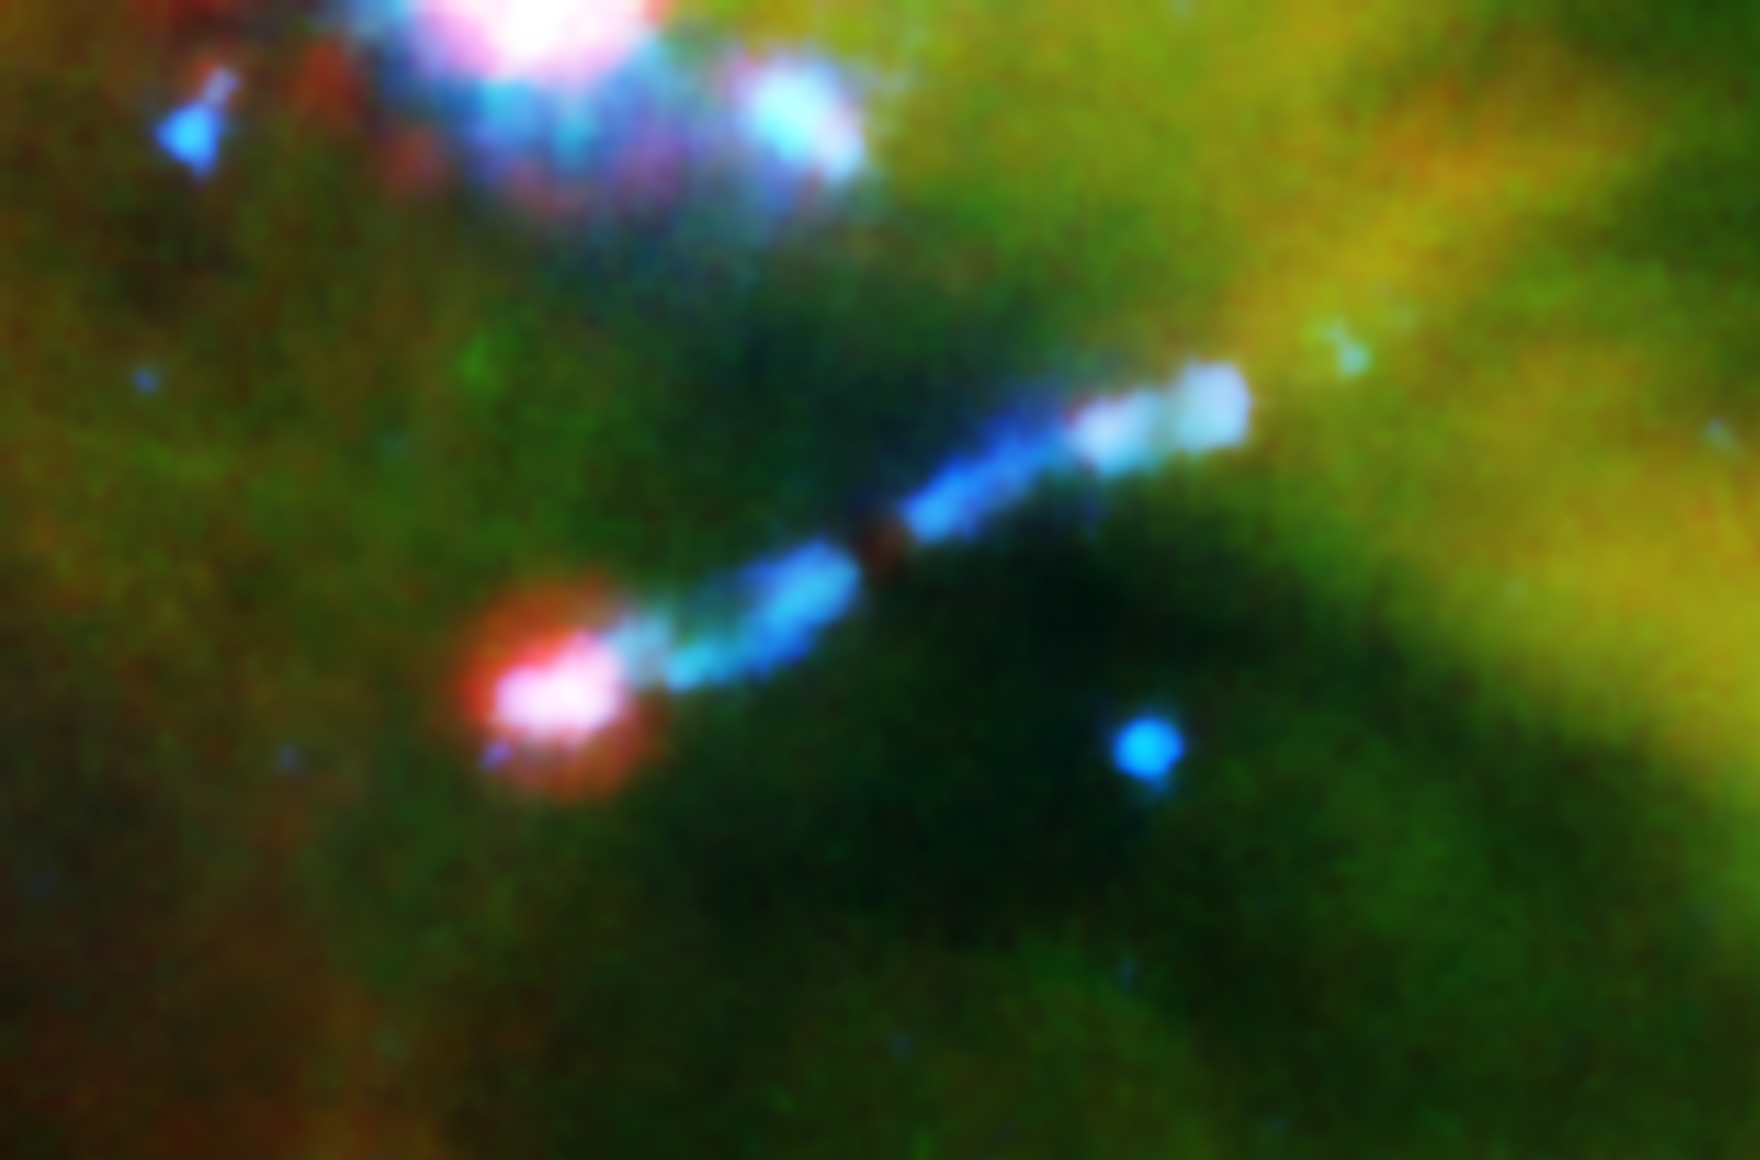

Laser-Sharp Jet Splits Water

A jet of gas firing out of a very young star can be seen ramming into a wall of material in this infrared image from NASA’s Spitzer Space Telescope.

The young star, called HH 211-mm, is cloaked in dust and can’t be seen. But streaming away from the star are bipolar jets, color-coded blue in this view. The pink blob at the end of the jet to the lower left shows where the jet is hitting a wall of material. The jet is hitting the wall so hard that shock waves are being generated, which causes ice to vaporize off dust grains. The shock waves are also heating material up, producing energetic ultraviolet radiation. The ultraviolet radiation then breaks the water vapor molecules apart.

The red color at the end of the lower jet represents shock-heated iron, sulfur and dust, while the blue color in both jets denotes shock-heated hydrogen molecules.

HH 211-mm is part of a cluster of about 300 stars, called IC 348, located 1,000 light-years away in the constellation Perseus.

This image is a composite of infrared data from Spitzer’s infrared array camera and its multiband imaging photometer. Light with wavelengths of 3.6 and 4.5 microns is blue; 8-micron-light is green; and 24-micron light is red.

Credit: NASA/JPL-Caltech/Harvard-Smithsonian CfA